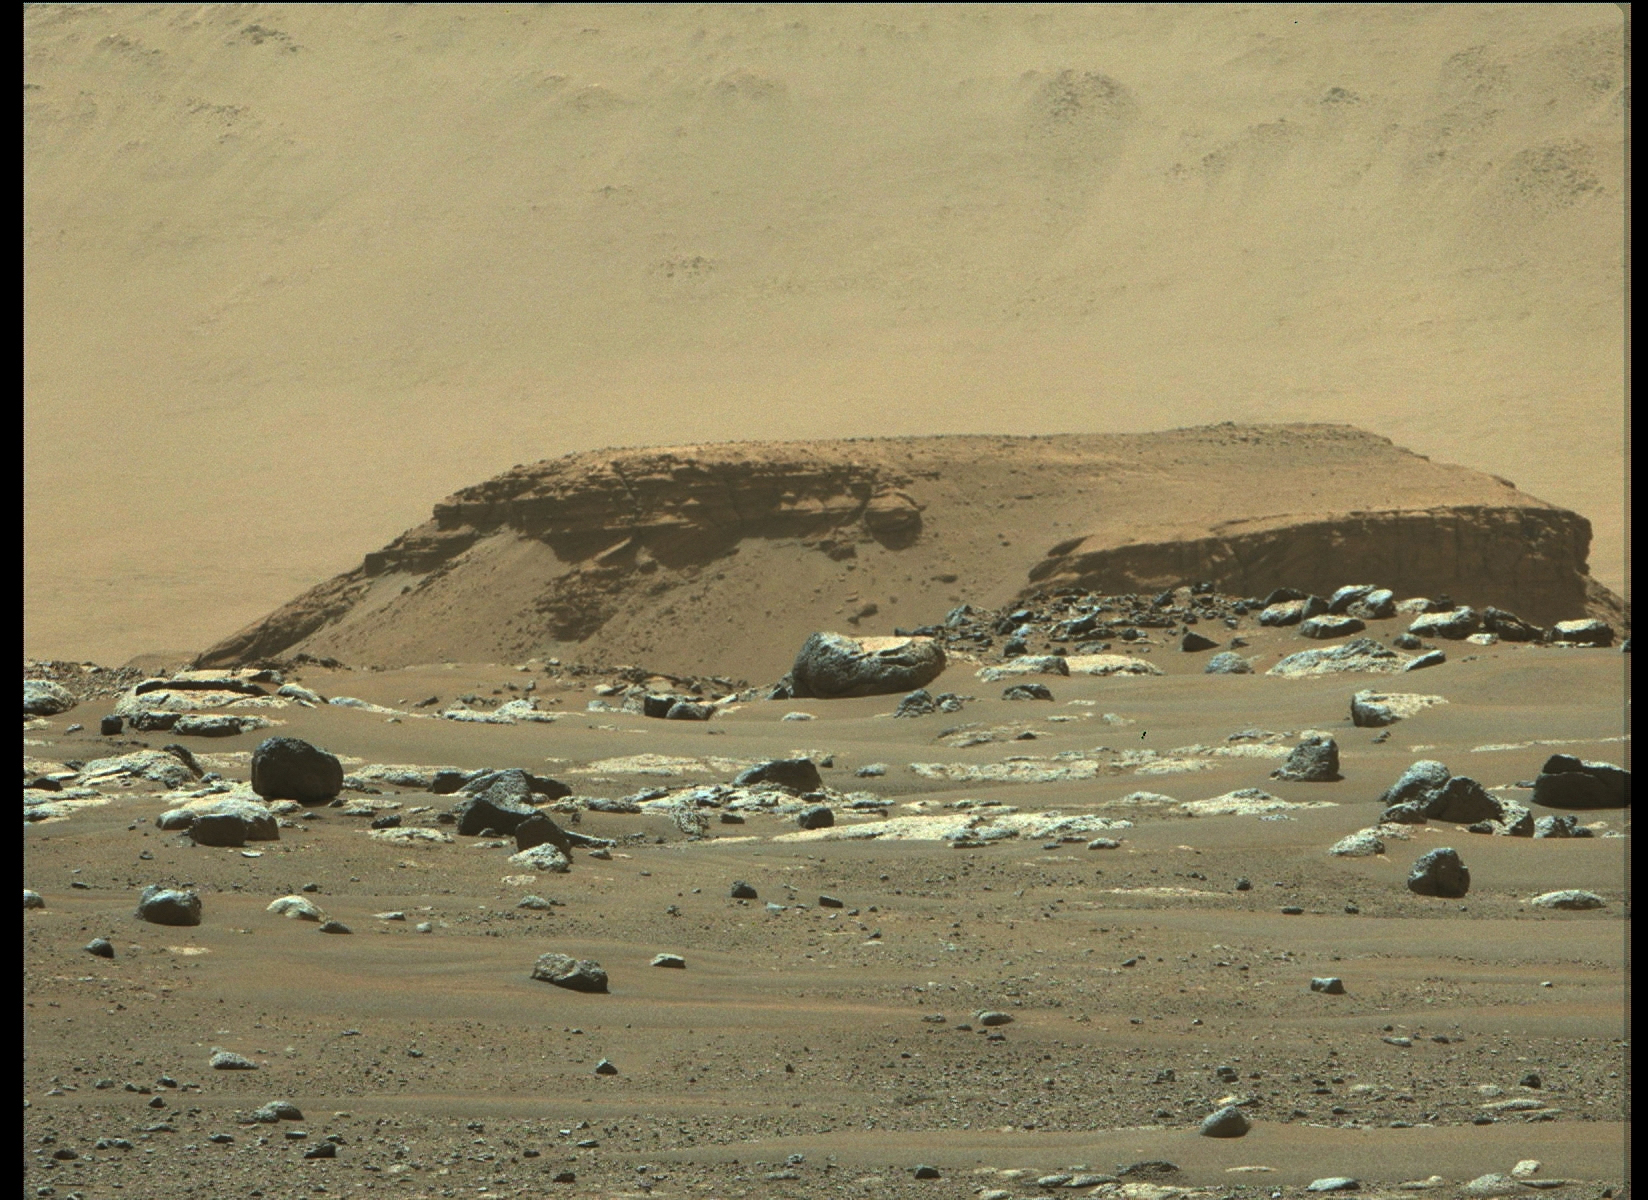

Perseverance View of the Delta in Jezero Crater

From its landing site, “Octavia E. Butler Landing,” NASA’s Perseverance rover can see a remnant of a fan-shaped deposit of sediments known as a delta with its Mastcam-Z instrument. Scientists believe this delta is what remains of the confluence between an ancient river and a lake at Mars’ Jezero Crater. The delta remnant is the raised area of dark brown rock in the middle ground this image acquired on Feb. 22, 2021.

An annotated version of the image shows a scale bar for 30 feet (10 meters). The delta remnant is about 1.4 miles (2.3 kilometers) to the west of the Perseverance landing site. The visible portion of the remnant is about 660 feet (200 meters) across. In the foreground is a boulder about 6 feet (2 meters) across that is about 425 feet (130 meters) from the rover. The image colors portray an estimate of the natural color of each scene, or approximately what the scene would look like if we viewed it with human eyes.

A key objective for Perseverance’s mission on Mars is astrobiology, including the search for signs of ancient microbial life. The rover will characterize the planet’s geology and past climate, pave the way for human exploration of the Red Planet, and be the first mission to collect and cache Martian rock and regolith (broken rock and dust).

Subsequent NASA missions, in cooperation with ESA (European Space Agency), would send spacecraft to Mars to collect these sealed samples from the surface and return them to Earth for in-depth analysis.

The Mars 2020 Perseverance mission is part of NASA’s Moon to Mars exploration approach, which includes Artemis missions to the Moon that will help prepare for human exploration of the Red Planet.

NASA’s Jet Propulsion Laboratory, which is managed for NASA by Caltech in Pasadena, California, built and manages operations of the Perseverance rover.

Credit: NASA/JPL-Caltech/ASU/MSSS